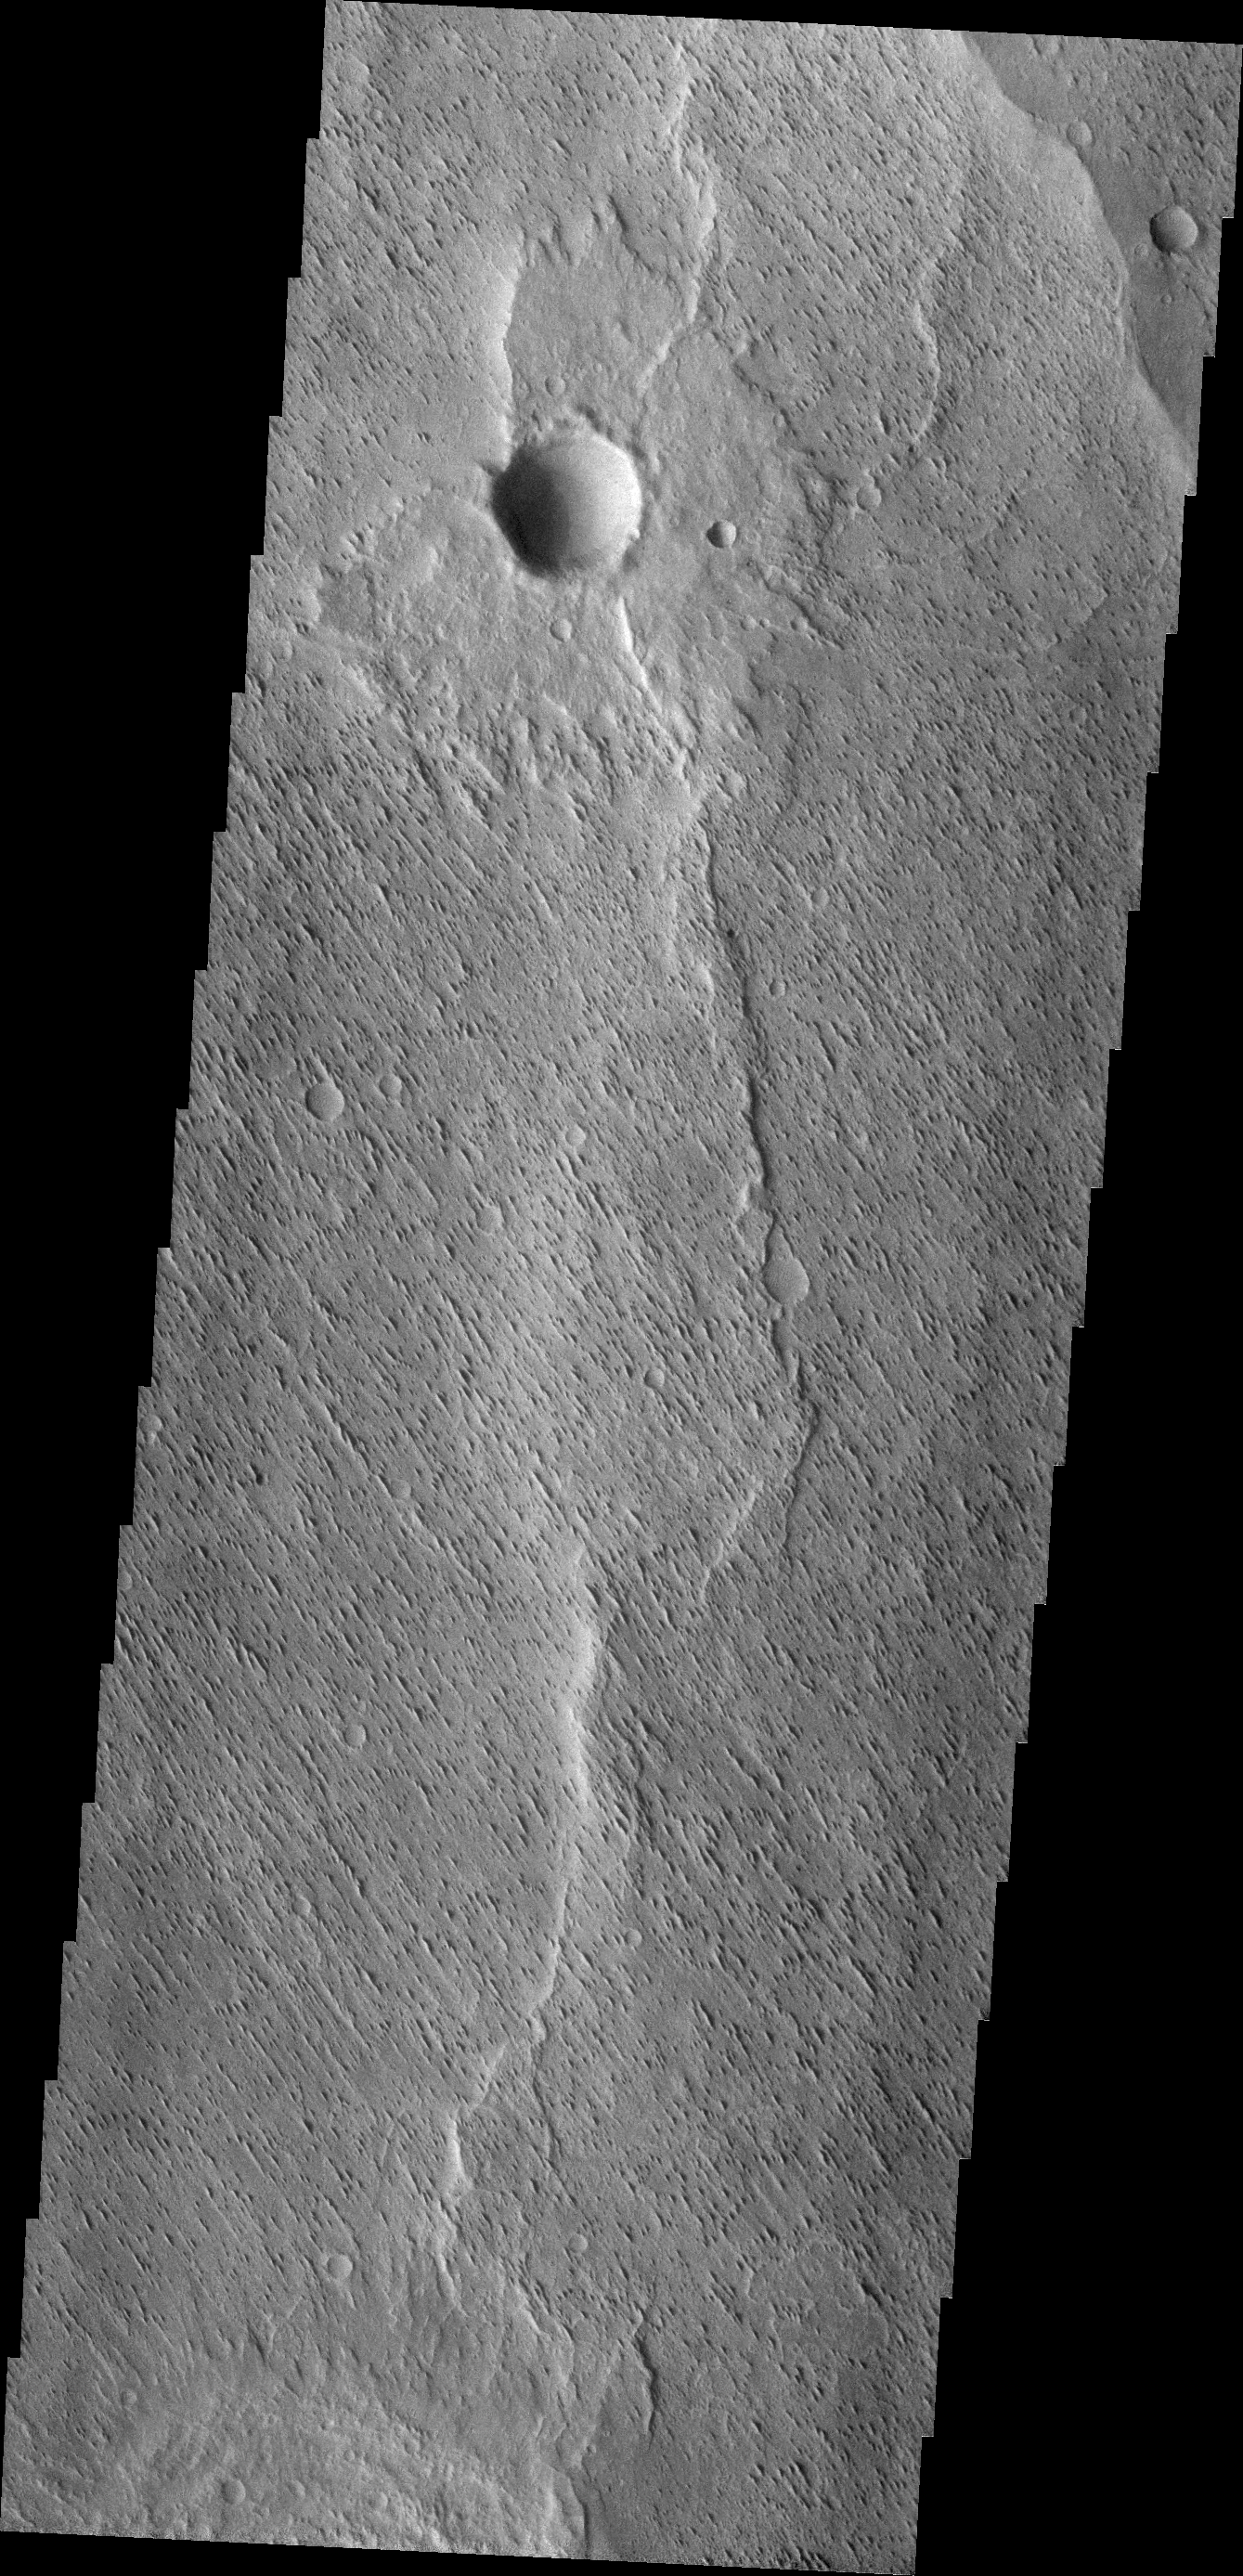

Wind Erosion

The small parallel ridges in this VIS image were created by the erosive power of wind blown particles.

Credit: NASA/JPL/ASU